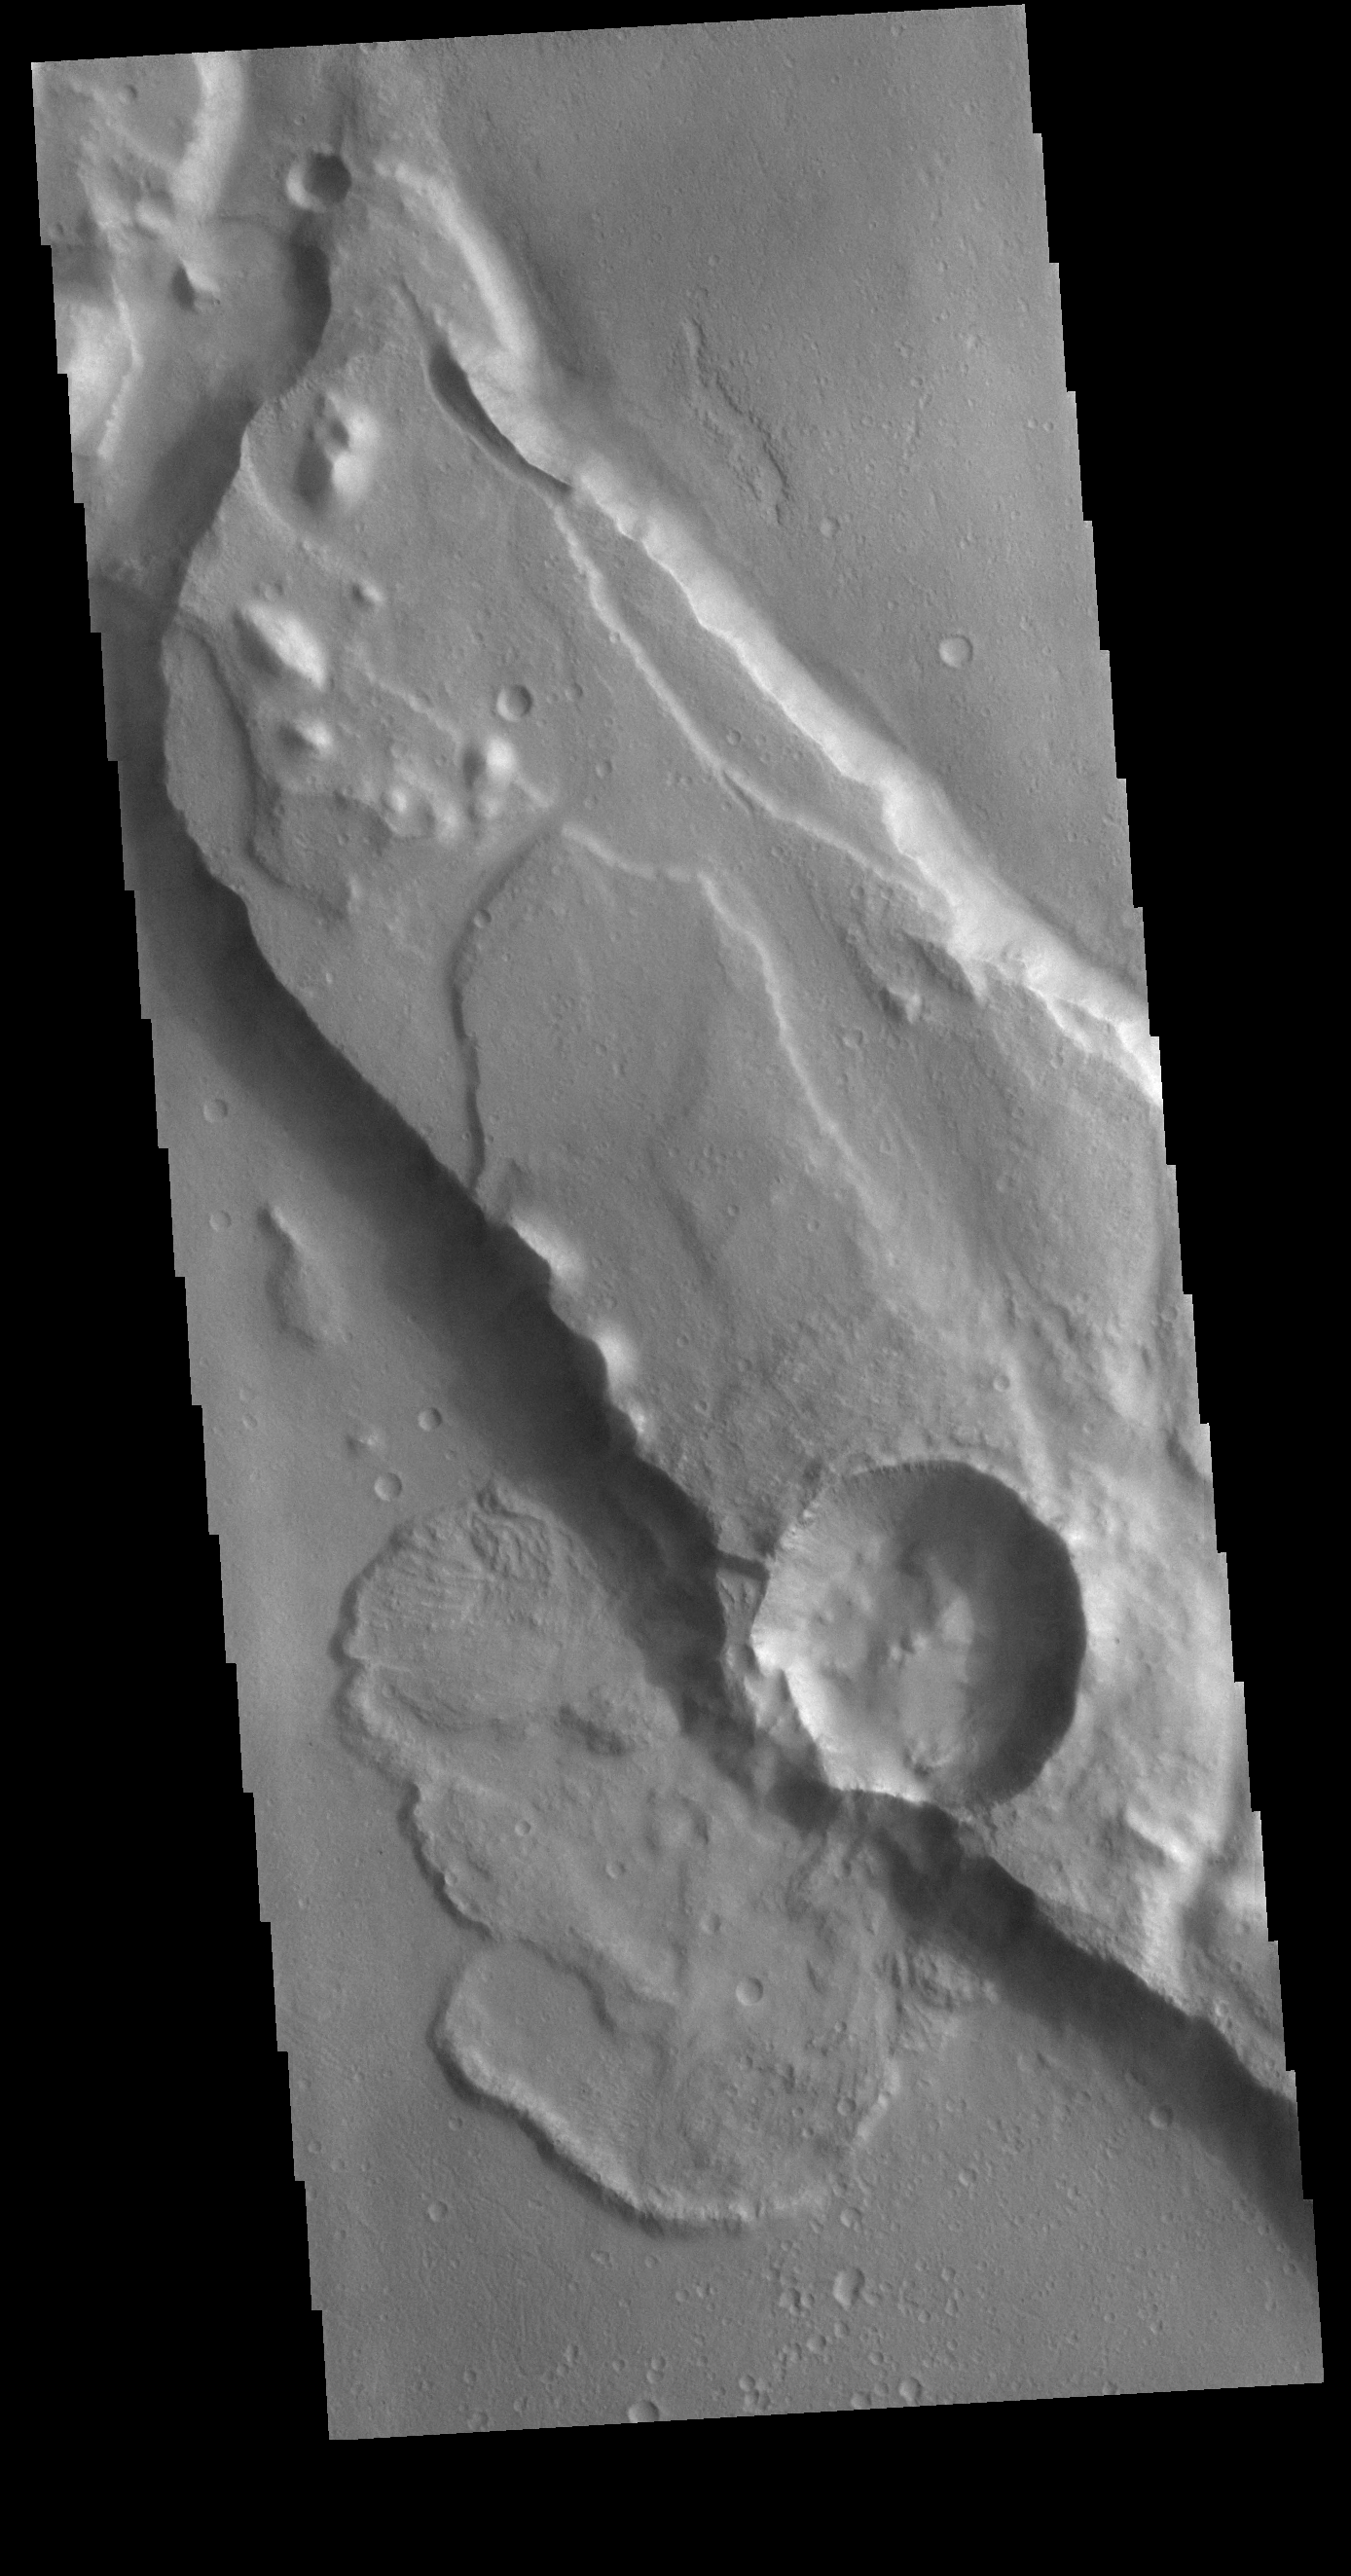

Tiu Valles Landslide

Today’s VIS image shows a landslide deposit in Tiu Valles. The impact that created the crater likely caused the landslide, either during the impact event or shortly after. Located in Margaritifer Terra, Tiu Valles is part of a large system of channels that arise from Vallis Marineris and flow northward to empty into Chryse Planitia. Tiu Valles is 1720km long (1069 miles).

Credit: NASA/JPL-Caltech/ASU